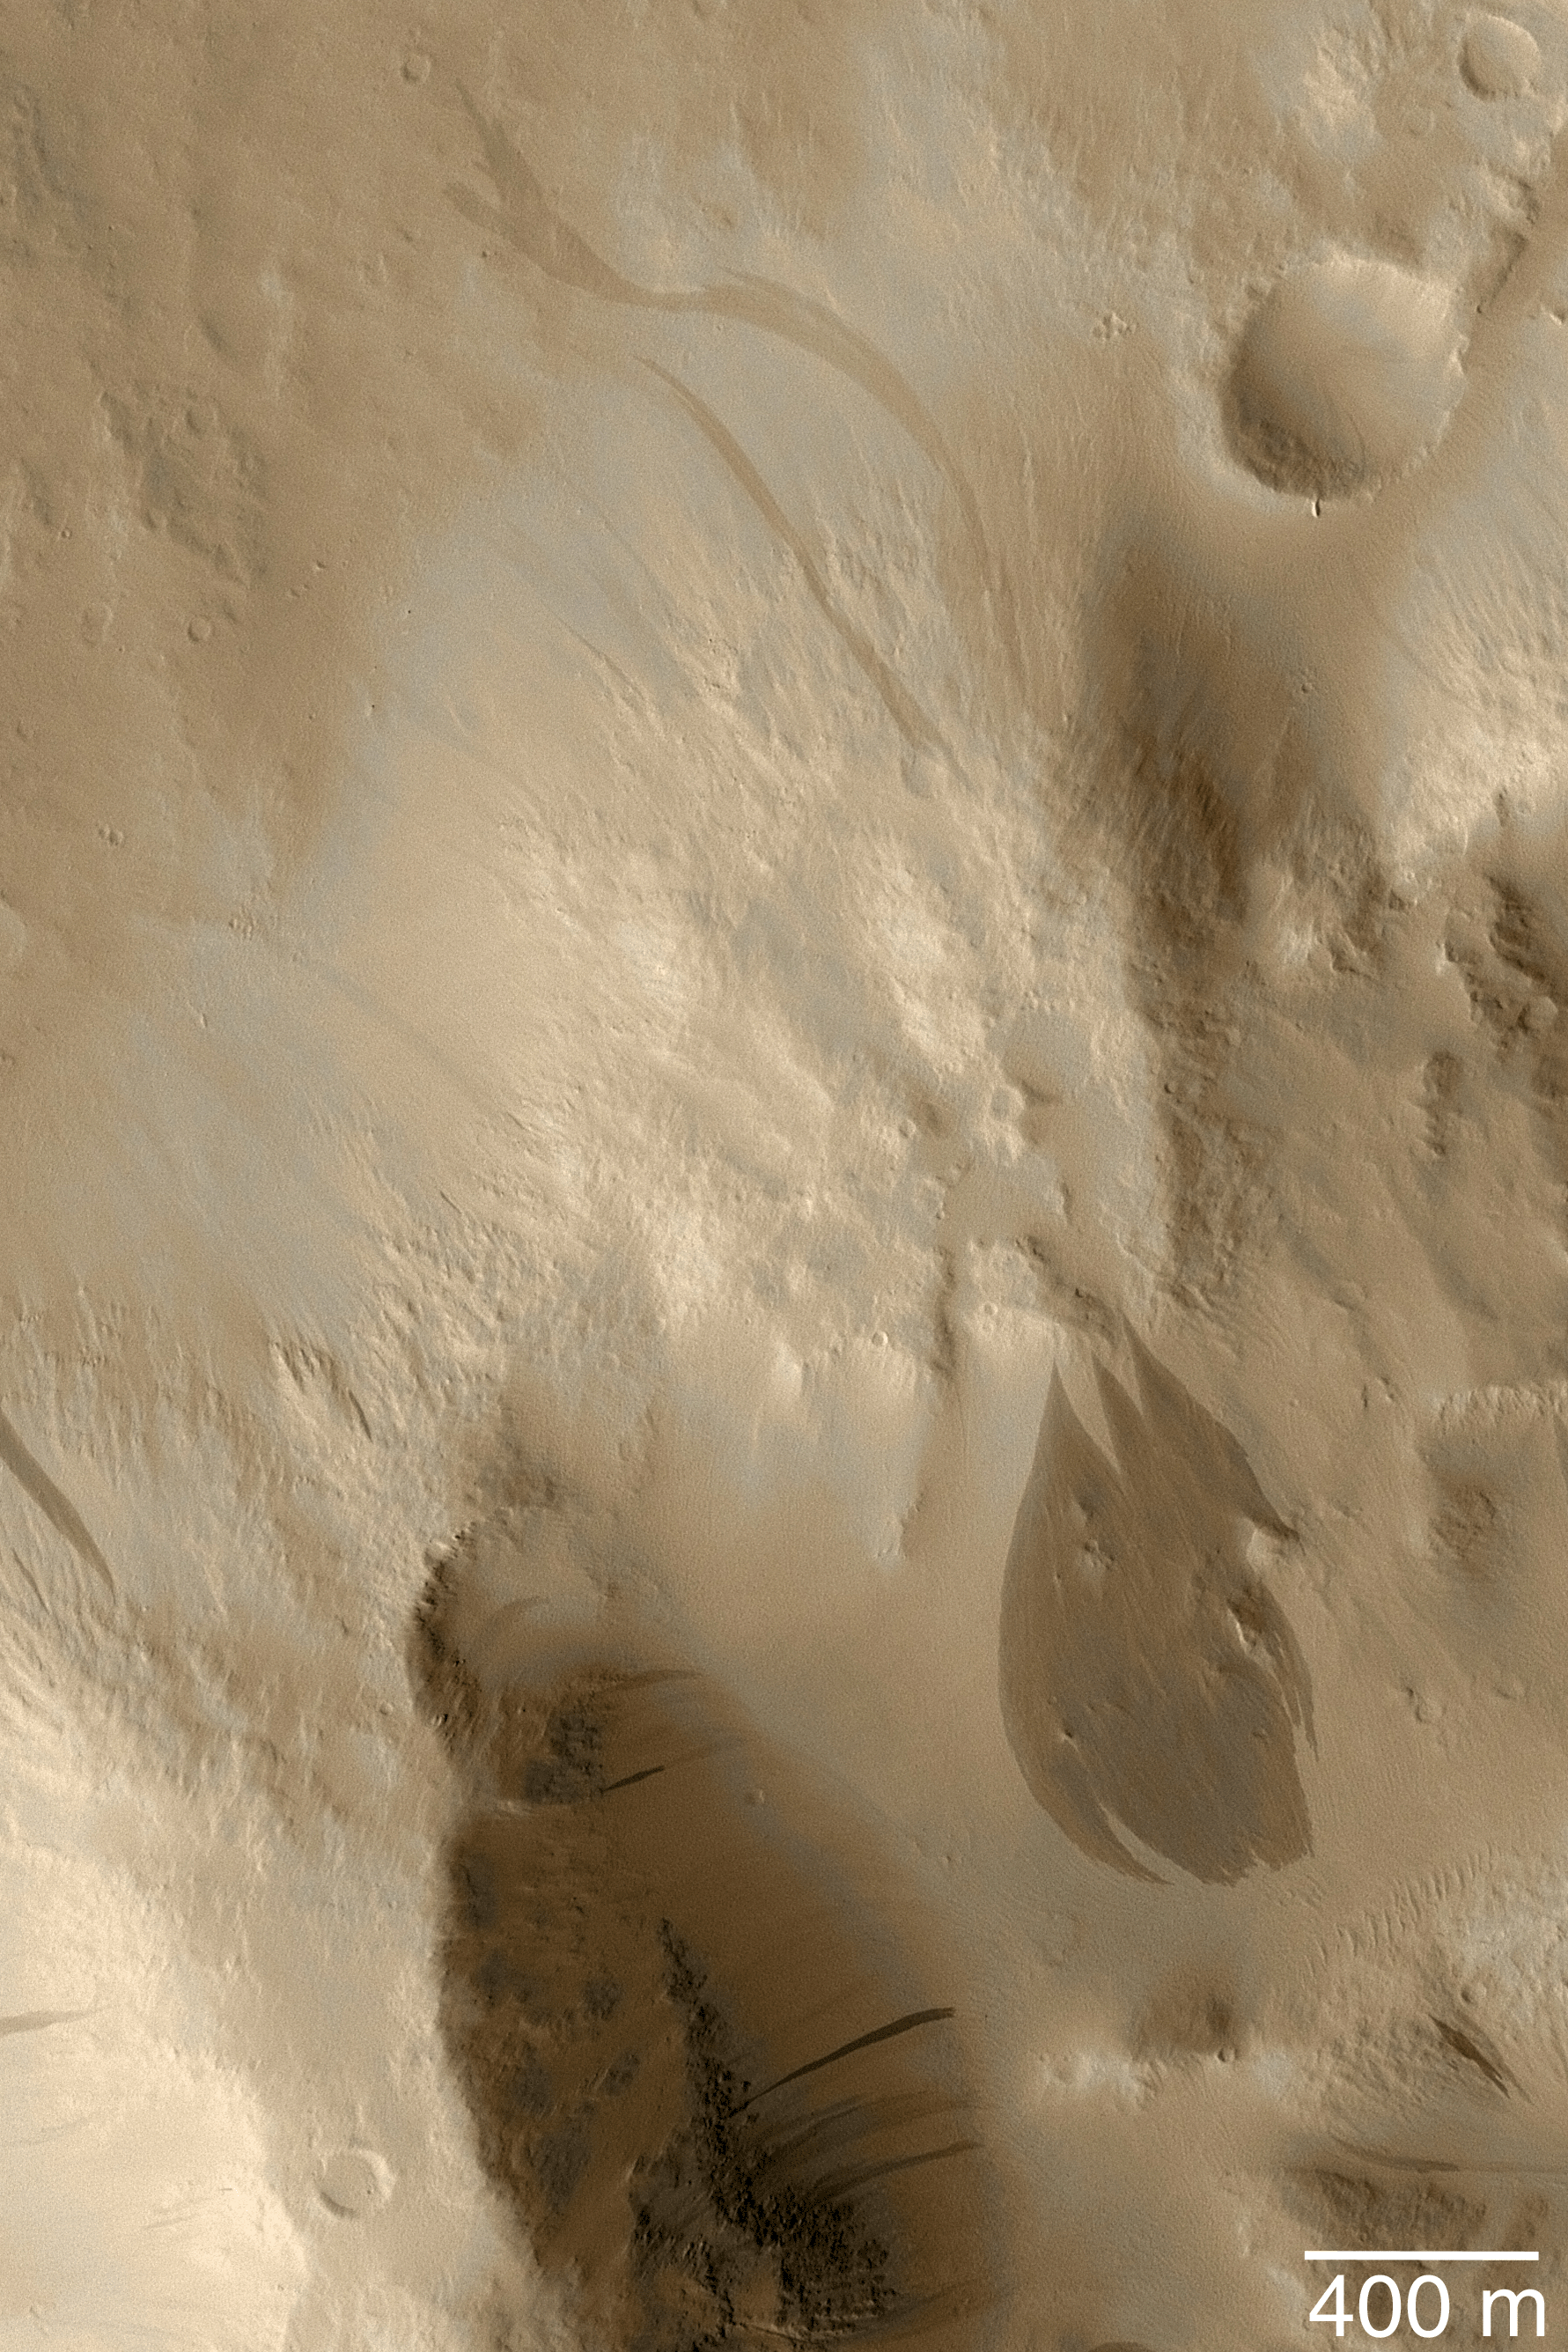

Dark Slope Streaks

MGS MOC Release No. MOC2-457, 19 August 2003

This June 2003 Mars Global Surveyor (MGS) Mars Orbiter Camera (MOC) image shows a crater rim mantled with fine dust near 7.6°N, 171.8°W. Occasional avalanches of dust have created dark streaks that are tapered at their source and broaden downslope. A suite of particularly large streaks are seen in the lower right quarter of the picture. The MOC narrow angle camera does not take color images; this full-resolution (1.5 m/pixel; 5 ft/pixel) picture has been “colorized” using data from a previous color image of Mars. Sunlight illuminates this scene from the lower left.

Credit: NASA/JPL/Malin Space Science Systems